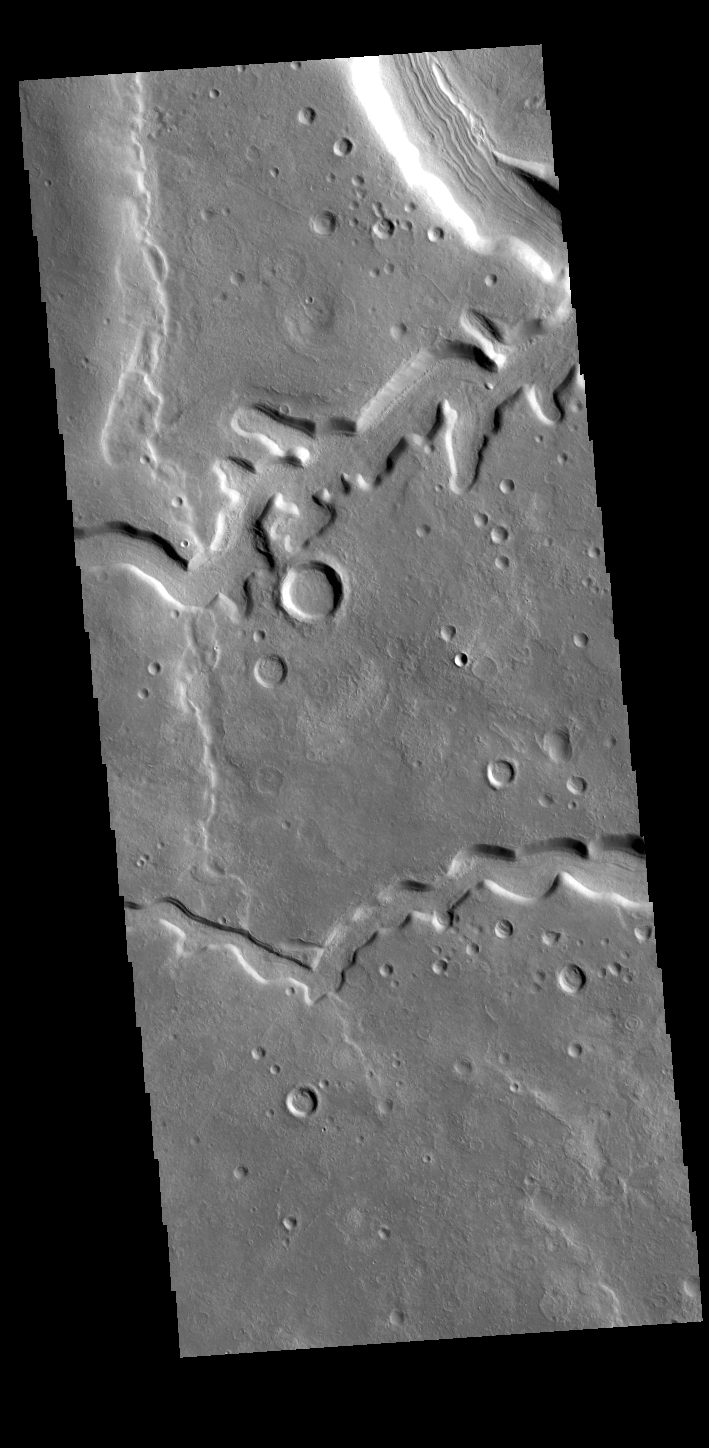

Clanis Valles

The channels in this VIS image are part of Clanis Valles. Clanis Valles is on the eastern margin of Terra Sabaea. The channel system is 58km long (36 miles).

Credit: NASA/JPL-Caltech/ASU